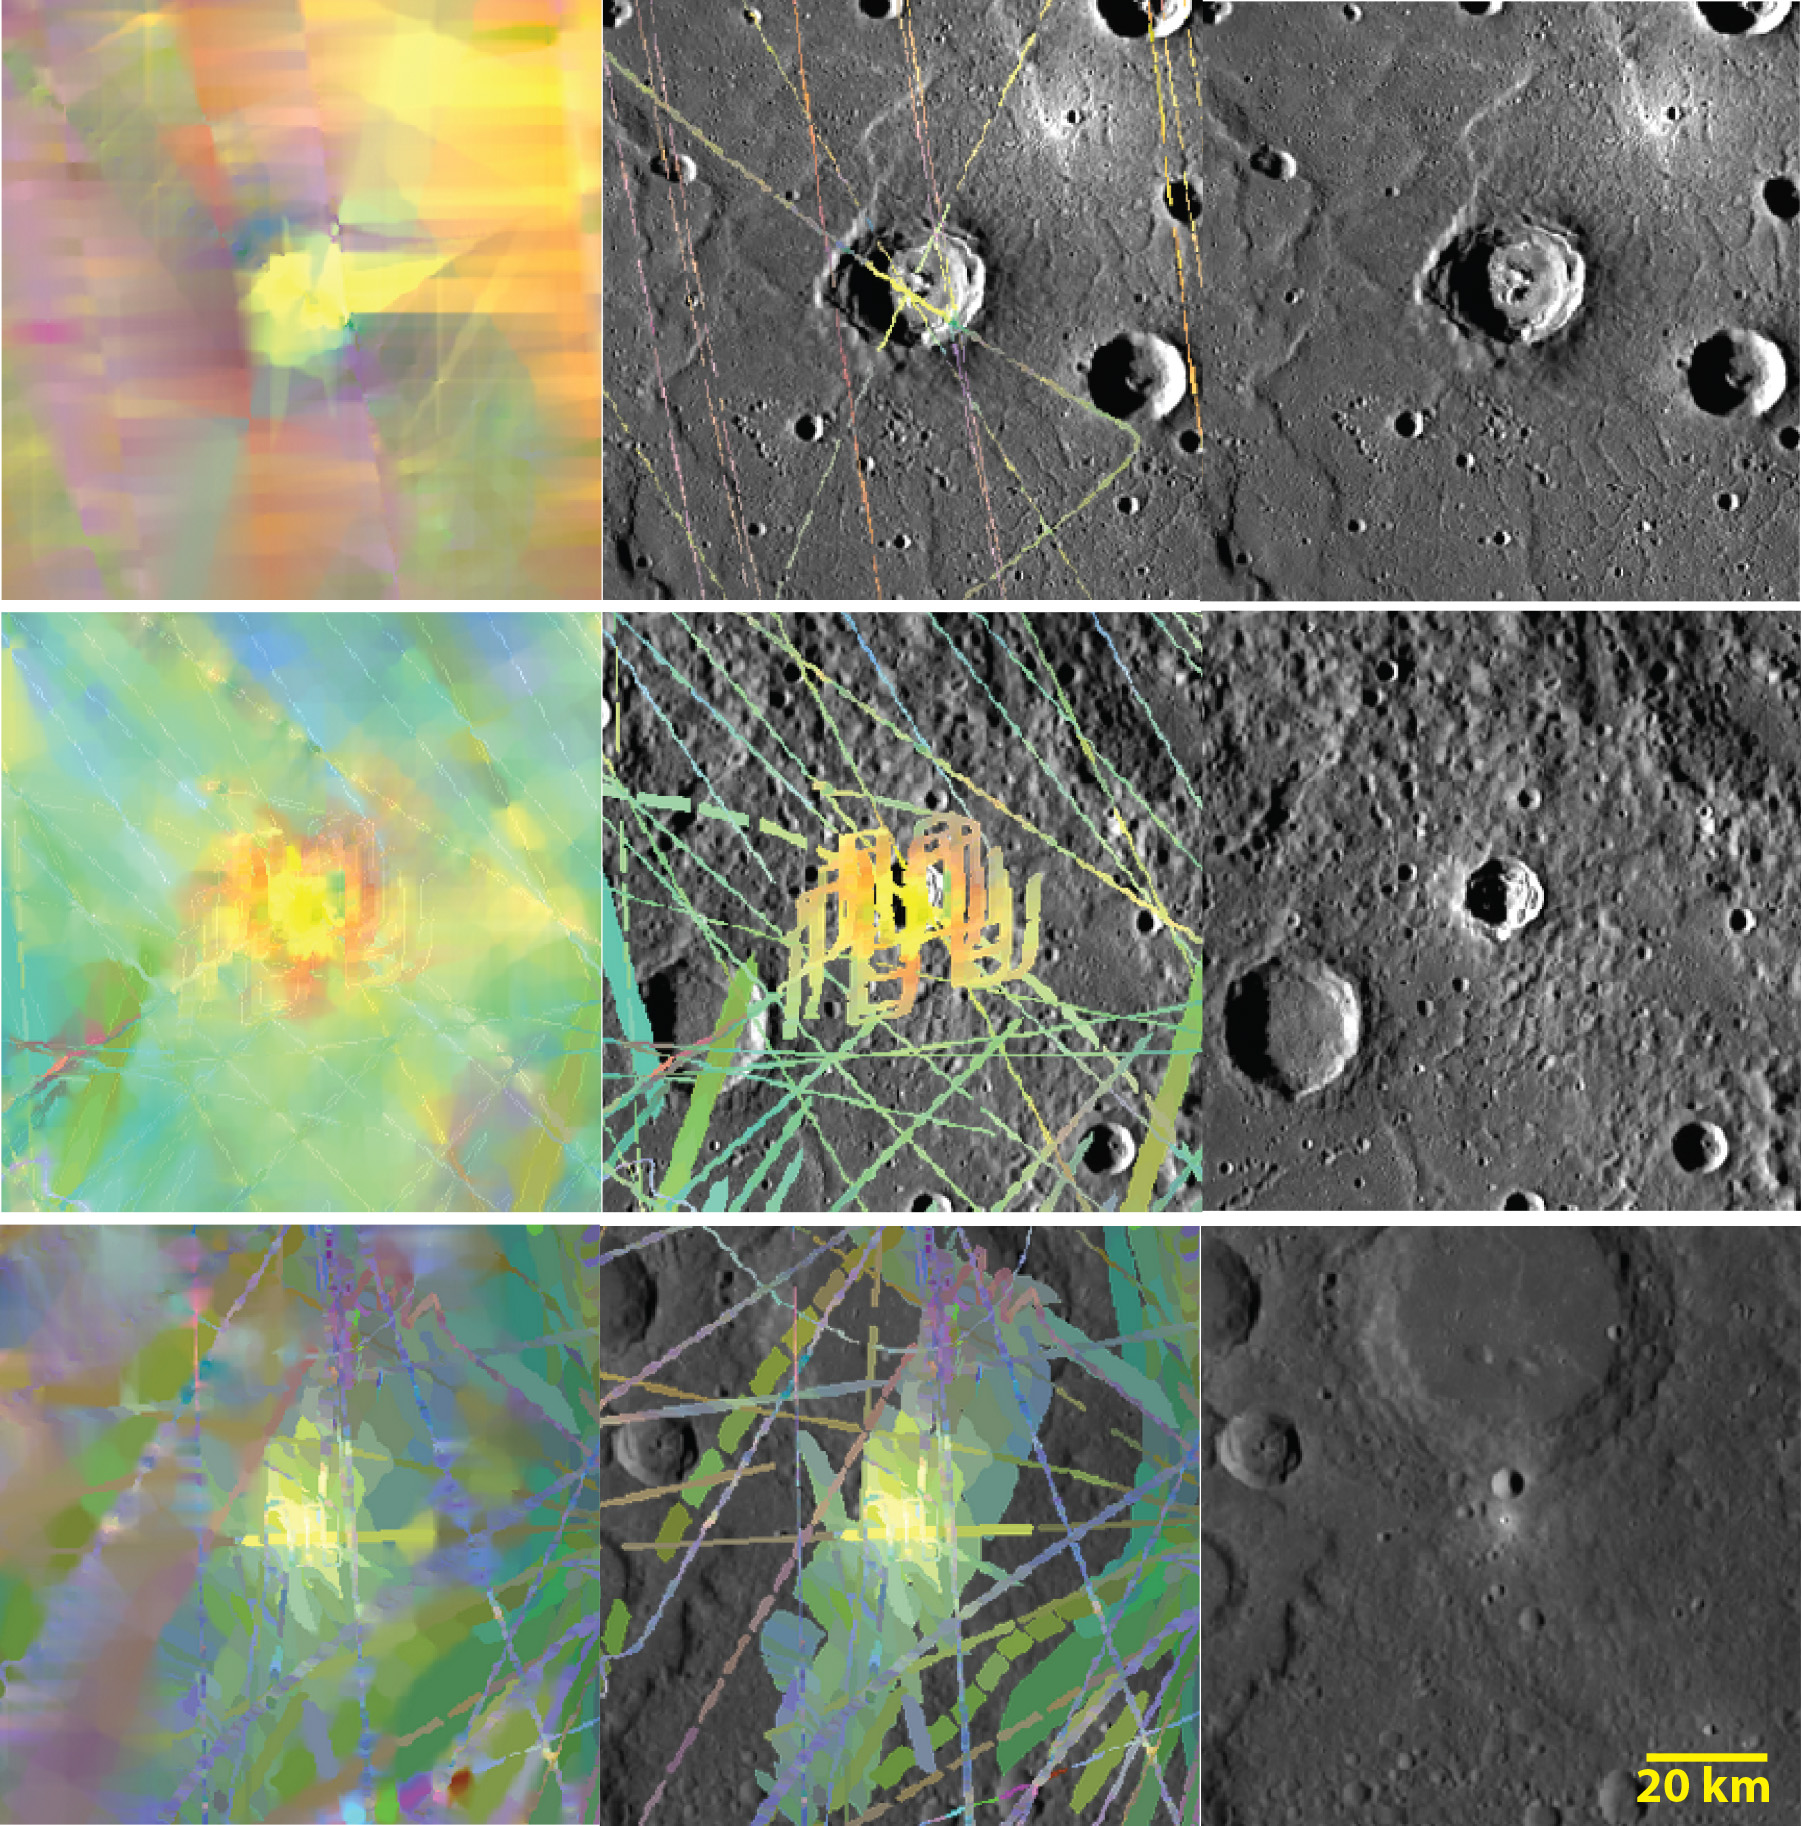

One a Penny, Two a Penny, Bright, Fresh Crater

The left column of images shows MASCS VIRS interpolated color composites of Kertesz (top), Dominici (middle), and an unnamed crater (bottom). The middle column shows the VIRS color composite of spectral footprints, and the right column shows monochrome MDIS images for the same areas. Yellow areas are highly reflective and thought to be relatively young, exhibiting fewer effects of space weathering. Kertesz and Dominici are also known to contain hollows, which are shallow depressions with younger surfaces likely caused by the loss of volatiles.

The VIRS composite shows hundreds of individual footprints tracks (minimum 100-200 m across and 3-4 km long) taken from different directions and altitudes. In locations where multiple footprints cover the same area, the footprint with the best illumination for mineralogical interpretation (usually the lowest incidence angle where shadows are minimized) is used for making the map. Where footprints are sparse, interpolation is required for full spatial coverage.

Date Created: July 28, 2014
Instruments: Visible and Infrared Spectrograph (VIRS) of the Mercury Atmosphere and Surface Composition Spectrometer (MASCS) and Mercury Dual Imaging System (MDIS)
VIRS Color Composite Wavelengths: 575 nm as red, 415 nm/750 nm as green, 310 nm/390 nm as blue
Center Latitudes: 27.3° (top); 1.18° (middle); -3.6° (bottom)
Center Longitudes: 146.1° E (top); 323.5° E (middle); 60.9° E (bottom)
Resolution: 0.5 km/pixel
Scale: Kertesz crater (top) has a diameter of 32 km (20 mi.); Dominici crater (middle) has a diameter of 20 km (12 mi.)

The MESSENGER spacecraft is the first ever to orbit the planet Mercury, and the spacecraft’s seven scientific instruments and radio science investigation are unraveling the history and evolution of the Solar System’s innermost planet. During the first two years of orbital operations, MESSENGER acquired over 150,000 images and extensive other data sets. MESSENGER is capable of continuing orbital operations until early 2015.

For information regarding the use of images, see the MESSENGER image use policy.

Credit: NASA/Johns Hopkins University Applied Physics Laboratory/Carnegie Institution of Washington